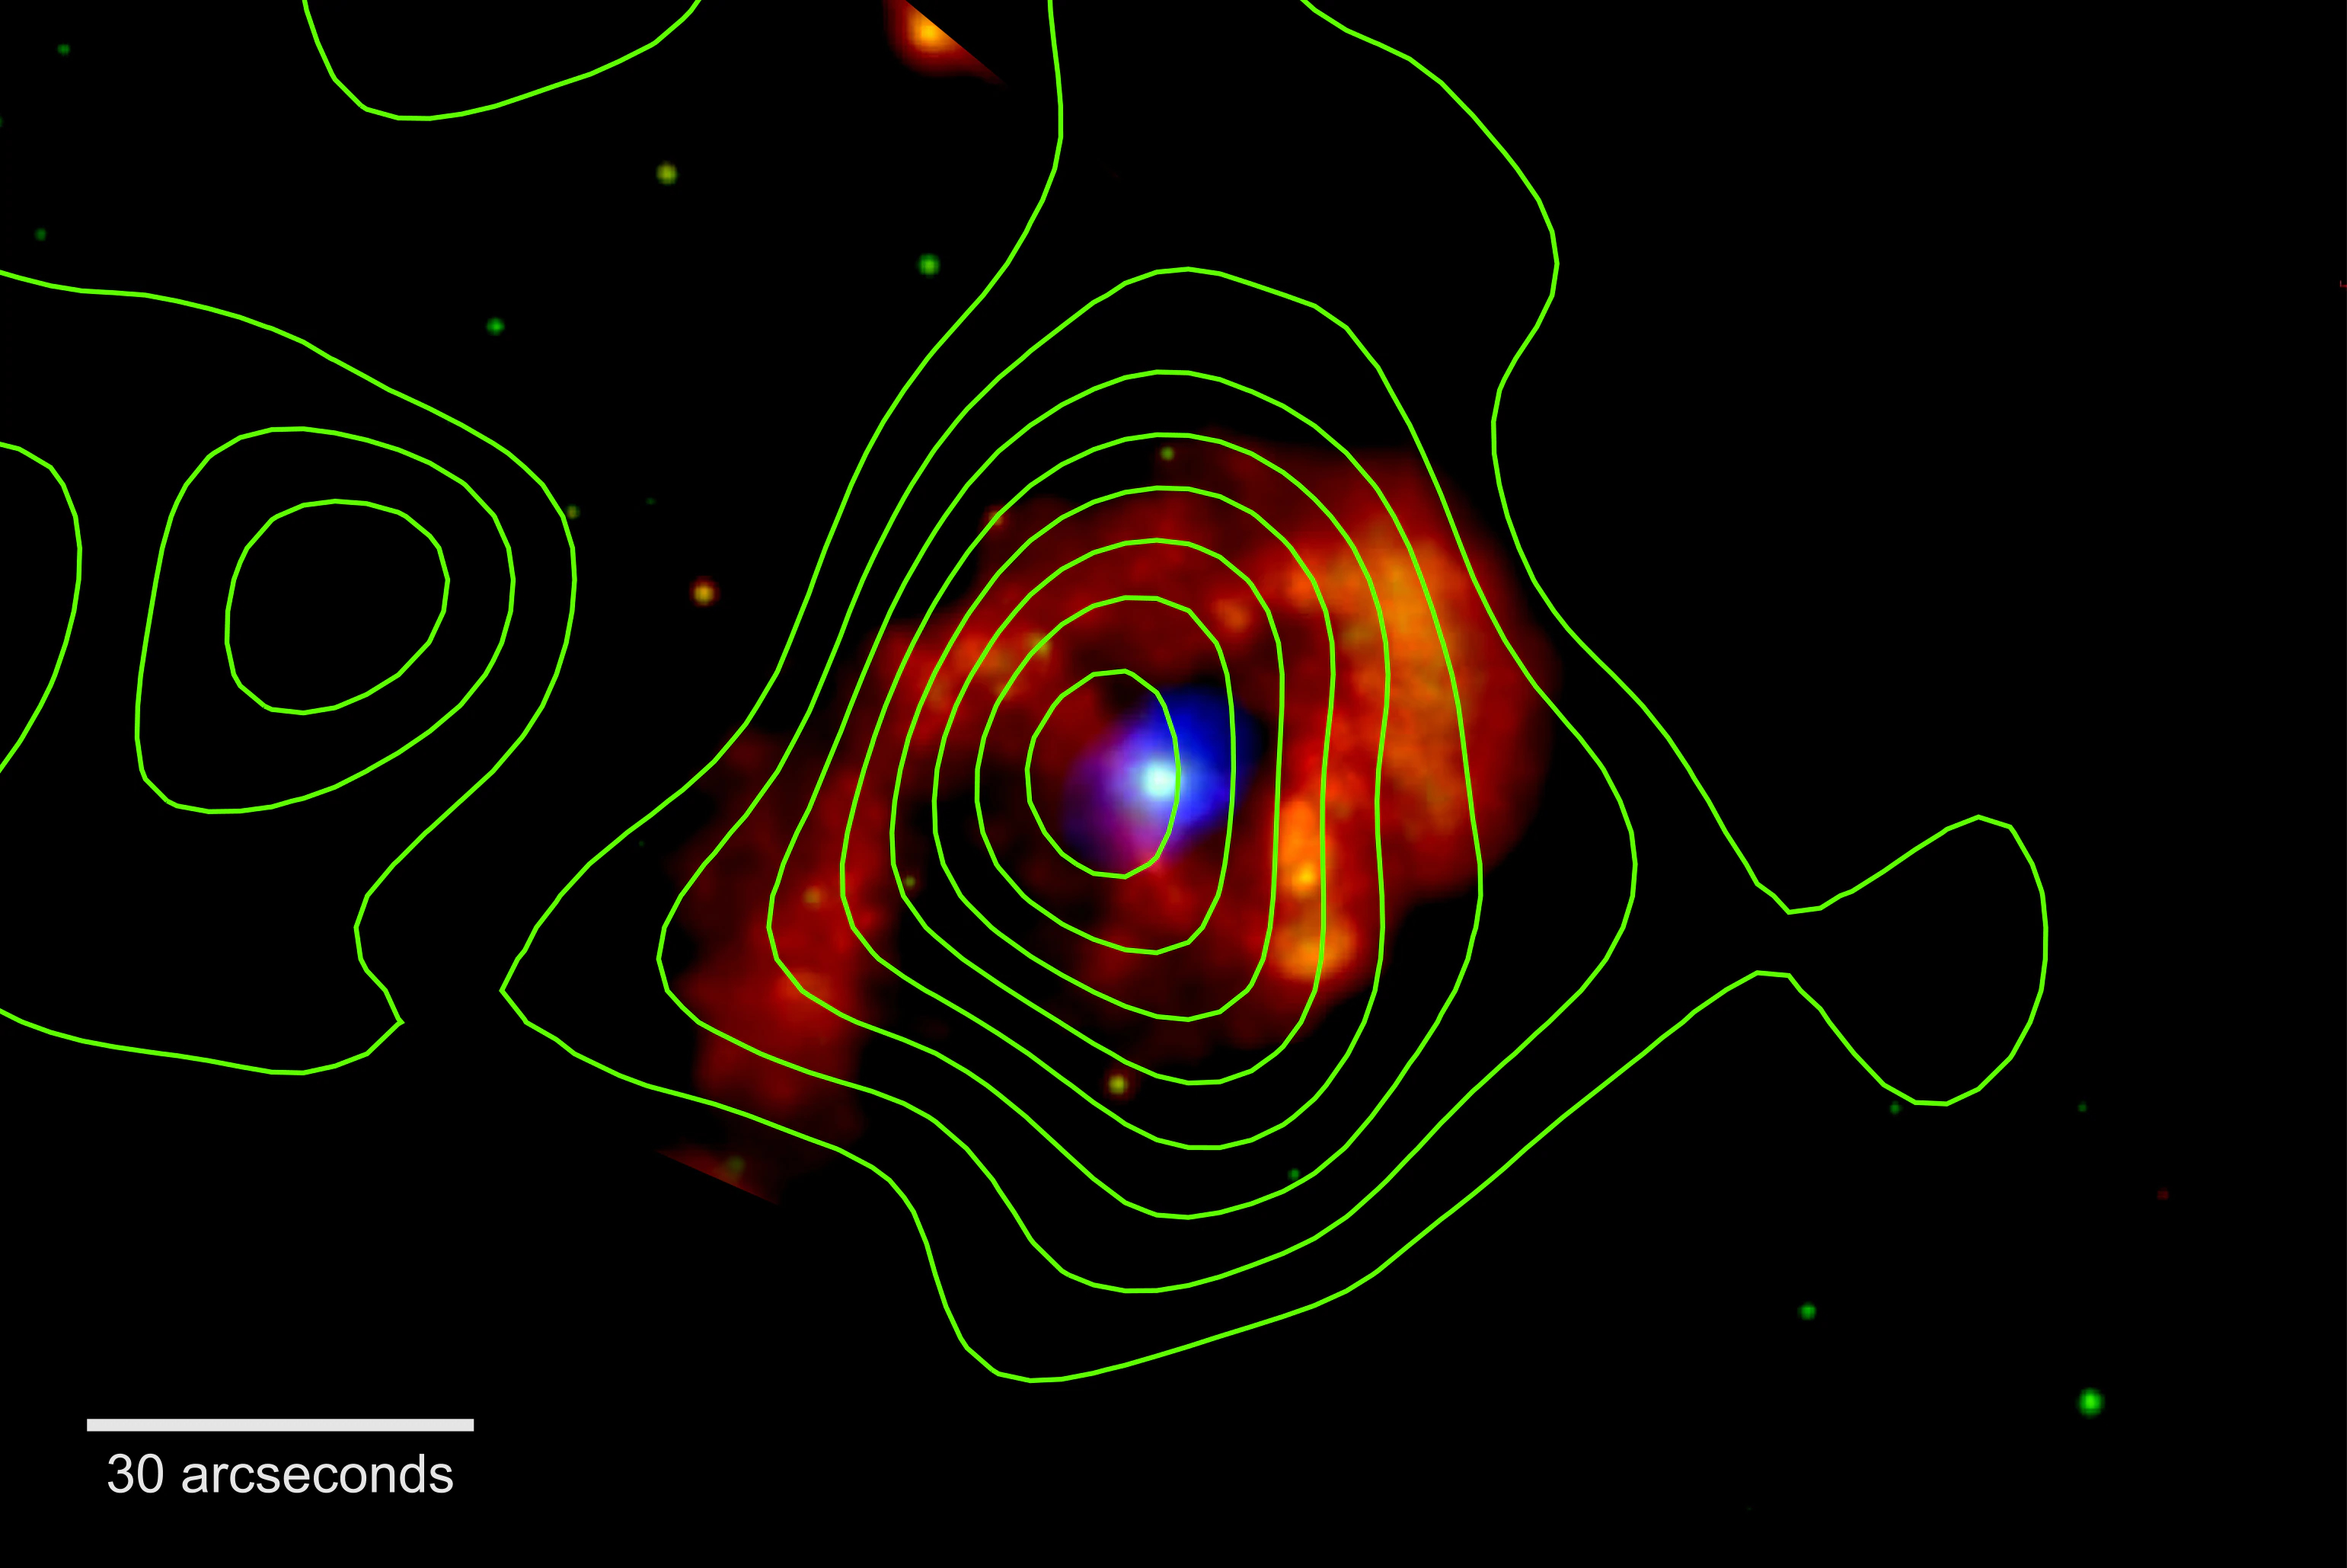

Eta Carinae

Eta Carinae shines in X-rays in this image from NASA's Chandra X-ray Observatory. The colors indicate different energies. Red spans 300 to 1,000 electron volts (eV), green ranges from 1,000 to 3,000 eV and blue covers 3,000 to 10,000 eV. For comparison, the energy of visible light is about 2 to 3 eV. NuSTAR observations (green contours) reveal a source of X-rays with energies some three times higher than Chandra detects. X-rays seen from the central point source arise from the binary's stellar wind collision.

The NuSTAR detection shows that shock waves in the wind collision zone accelerate charged particles like electrons and protons to near the speed of light. Some of these may reach Earth, where they will be detected as cosmic ray particles. X-rays scattered by debris ejected in Eta Carinae's famous 1840 eruption may produce the broader red emission.

Credit: NASA/JPL-Caltech